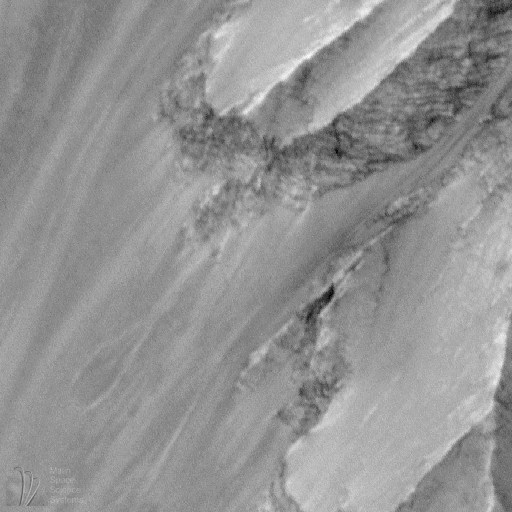

Western Candor Chasma, Valles Marineris

One of the most striking discoveries of the Mars Global Surveyor mission has been the identification of thousands of meters/feet of layers within the wall rock of the enormous martian canyon system, Valles Marineris.

Valles Marineris was first observed in 1972 by the Mariner 9 spacecraft, from which the troughs get their name: Valles–valleys, Marineris–Mariner.

Some hints of layering in both the canyon walls and within some deposits on the canyon floors were seen in Mariner 9 and Viking orbiter images from the 1970s. The Mars Orbiter Camera on board Mars Global Surveyor has been examining these layers at much higher resolution than was available previously.

MOC images led to the realization that there are layers in the walls that go down to great depths. An example of the wall rock layers can be seen in MOC image 8403, shown above (C).

MOC images also reveal amazing layered outcrops on the floors of some of the Valles Marineris canyons. Particularly noteworthy is MOC image 23304 (D, above), which shows extensive, horizontally-bedded layers exposed in buttes and mesas on the floor of western Candor Chasma. These layered rocks might be the same material as is exposed in the chasm walls (as in 8403–C, above), or they might be rocks that formed by deposition (from water, wind, and/or volcanism) long after Candor Chasma opened up.

In addition to layered materials in the walls and on the floors of the Valles Marineris system, MOC images are helping to refine our classification of geologic features that occur within the canyons. For example, MOC image 25205 (E, above), shows the southern tip of a massive, tongue-shaped massif (a mountainous ridge) that was previously identified as a layered deposit. However, this MOC image does not show layering. The material has been sculpted by wind and mass-wasting–downslope movement of debris–but no obvious layers were exposed by these processes.

Valles Marineris a fascinating region on Mars that holds much potential to reveal information about the early history and evolution of the red planet. The MOC Science Team is continuing to examine the wealth of new data and planning for new Valles Marineris targets once the Mapping Phase of the Mars Global Surveyor mission commences in March 1999.

This image: Layers in western Candor Chasma northern wall. MOC image 8403 subframe shown at full resolution of 4.6 meters (15 feet) per pixel. The image shows an area approximately 2.4 by 2.5 kilometers (1.5 x 1.6 miles). North is up, illumination is from the left. Image 8403 was obtained during Mars Global Surveyor’s 84th orbit at 10:12 p.m. (PST) on January 6, 1998.

Malin Space Science Systems and the California Institute of Technology built the MOC using spare hardware from the Mars Observer mission. MSSS operates the camera from its facilities in San Diego, CA. The Jet Propulsion Laboratory’s Mars Surveyor Operations Project operates the Mars Global Surveyor spacecraft with its industrial partner, Lockheed Martin Astronautics, from facilities in Pasadena, CA and Denver, CO.

Credit: NASA/JPL/Malin Space Science Systems